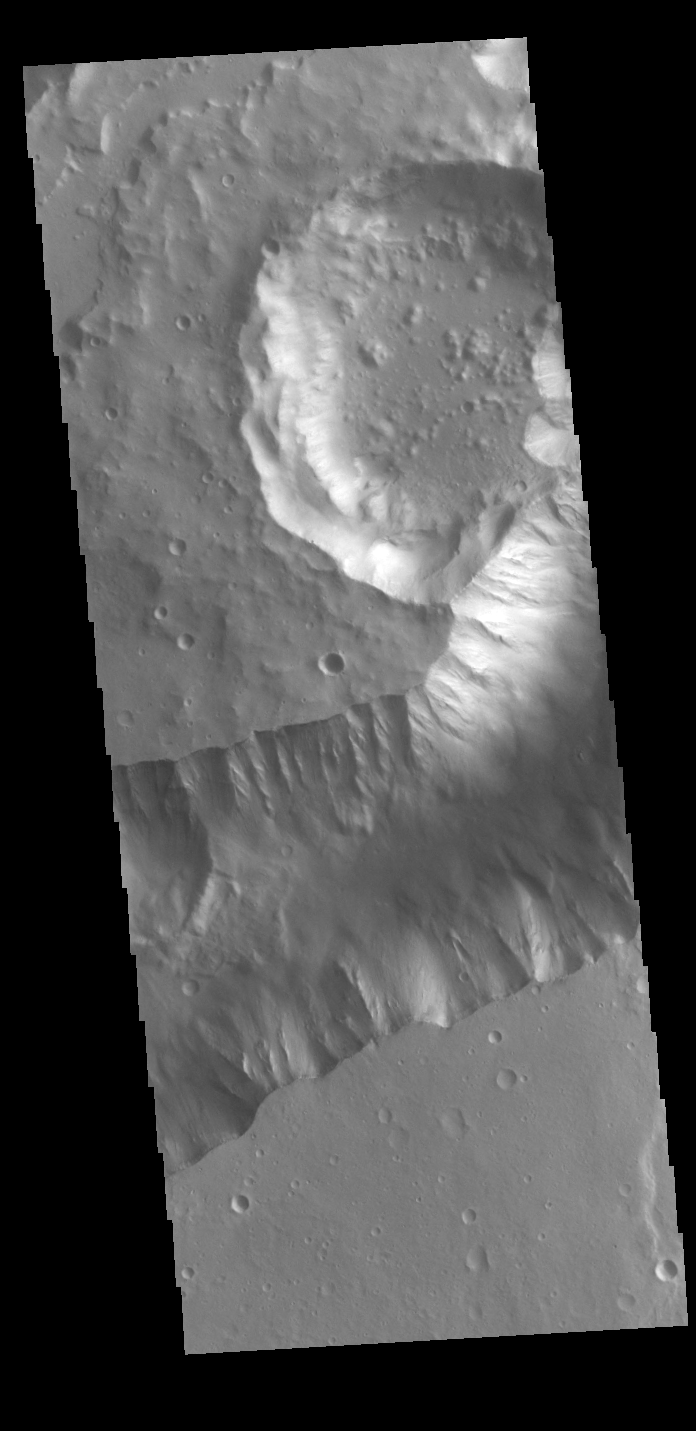

Shalbatana Vallis

Today’s VIS image shows a portion of Shalbatana Vallis. Located in Xanthe Terra, Shalbatana Vallis is an outflow channel carved by massive floods of escaping groundwater whose source lies far to the south of this image. Shalbatana Vallis is over 1300 km long (808 miles). This channel, and all others in this region, drain into Chryse Planitia.

Credit: NASA/JPL-Caltech/ASU